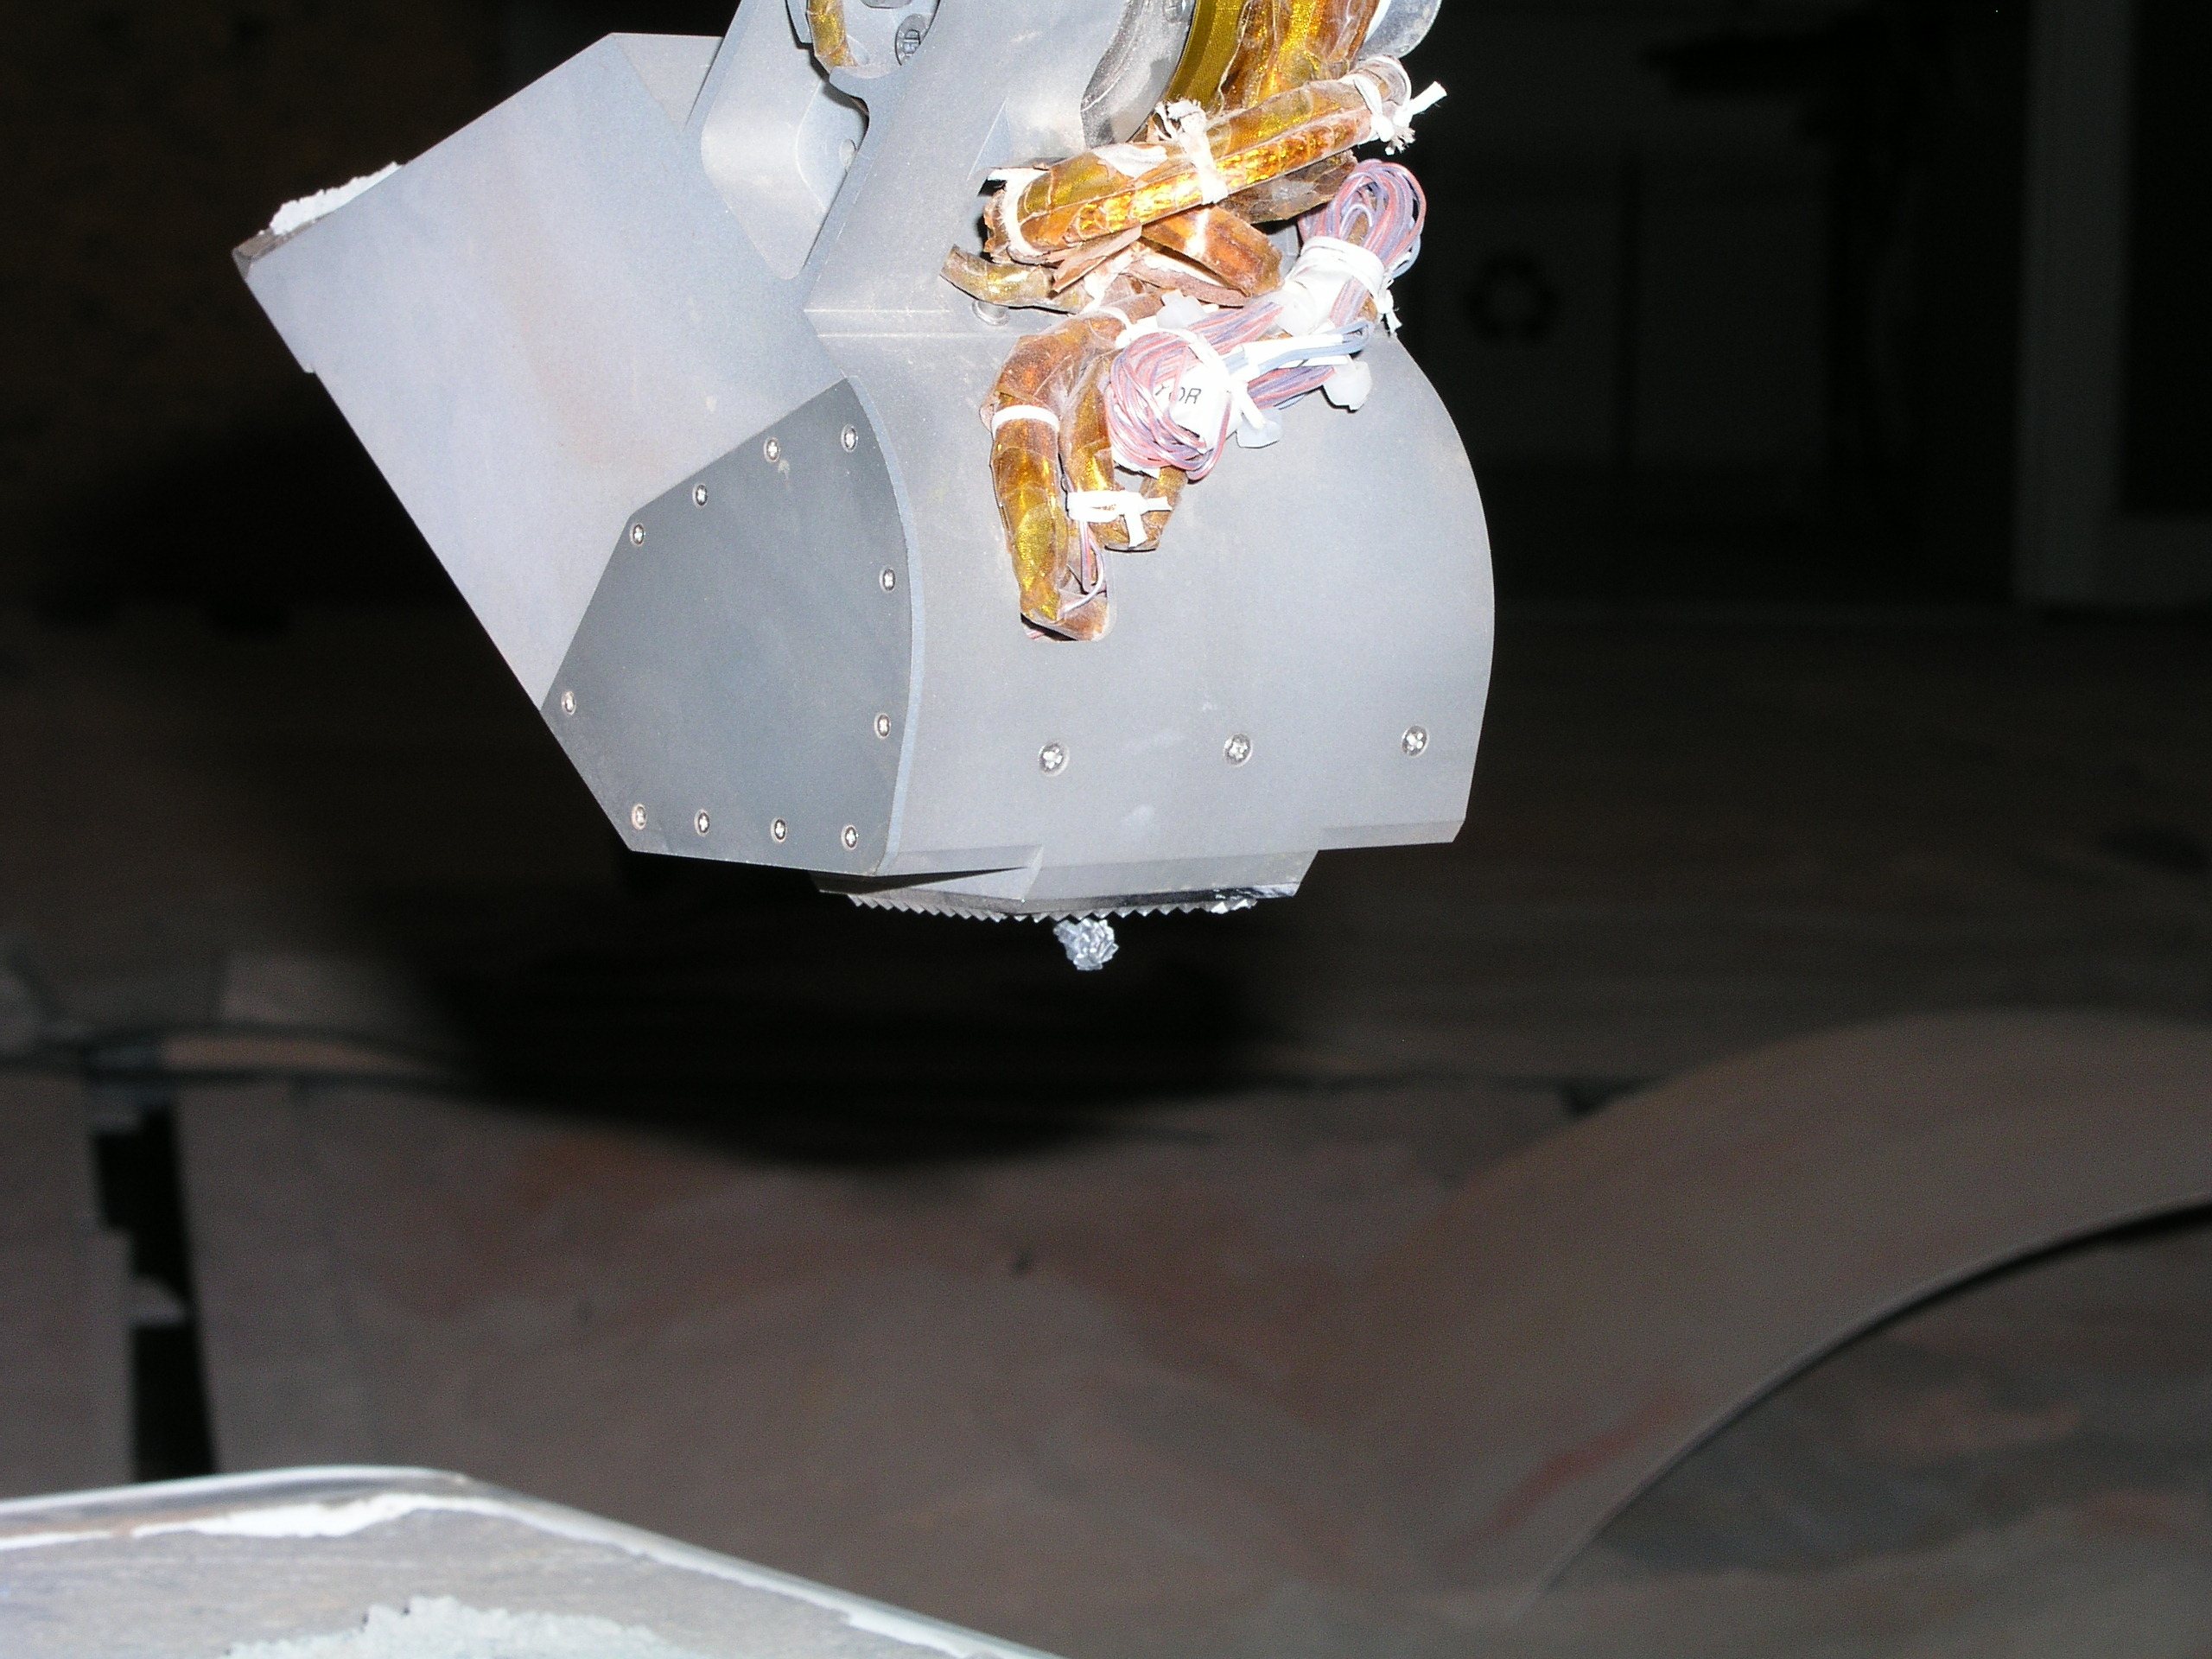

Phoenix Robotic Arm Rasp

This photograph shows the rasp protruding from the back of the scoop on NASA’s Phoenix Mars Lander’s Robotic Arm engineering model in the Payload Interoperability Testbed at the University of Arizona, Tucson.

This is the position the rasp will assume when it drills into the Martian soil to acquire an icy soil sample for analysis.

The Phoenix Mission is led by the University of Arizona, Tucson, on behalf of NASA. Project management of the mission is led by NASA’s Jet Propulsion Laboratory, Pasadena, Calif. Spacecraft development is by Lockheed Martin Space Systems, Denver.

Photojournal Note: As planned, the Phoenix lander, which landed May 25, 2008 23:53 UTC, ended communications in November 2008, about six months after landing, when its solar panels ceased operating in the dark Martian winter.

Credit: NASA/JPL/University of Arizona